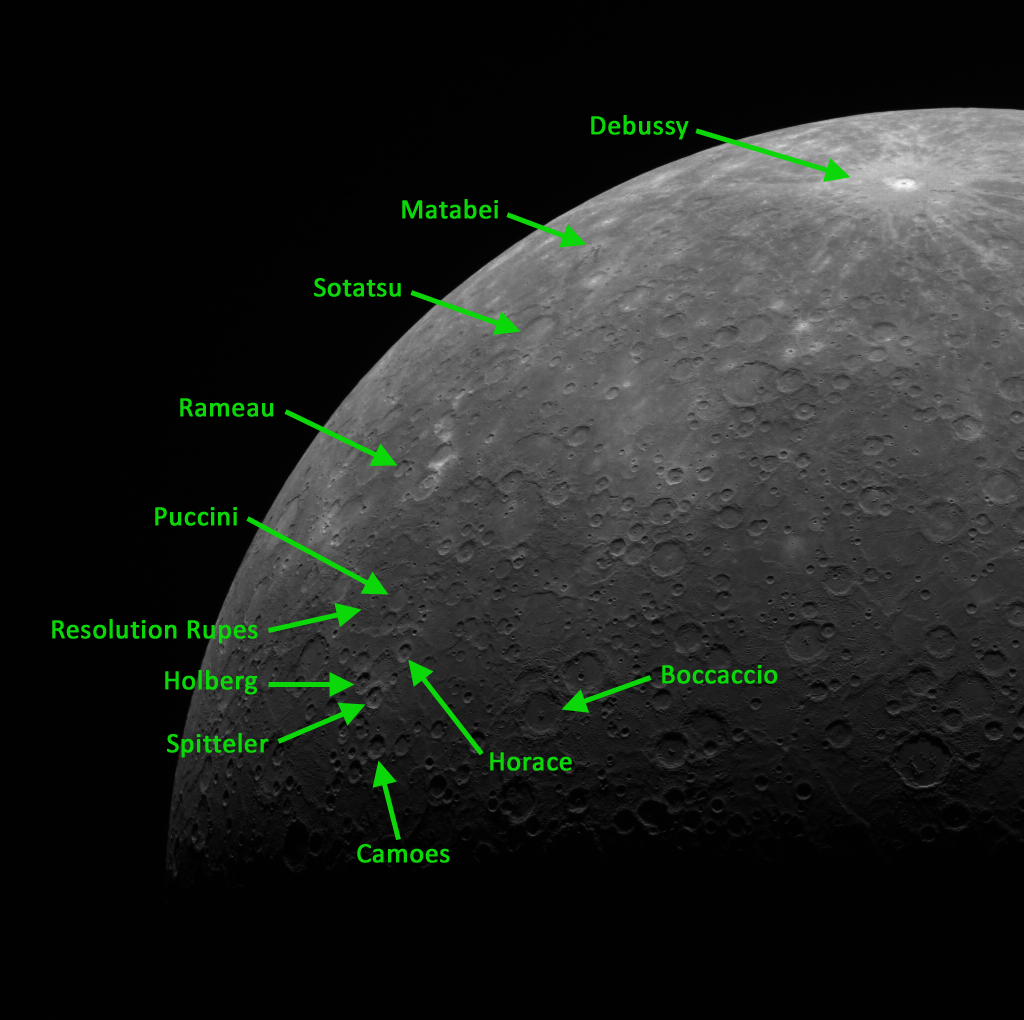

Putting Things into Perspective

While high-resolution images of Mercury’s surface provide invaluable information on Mercury’s geological features and processes, also important is the weekly bird’s-eye view or limb imaging. From this particular perspective, we can see a number of craters, including Debussy, Matabei, Sōtatsu, Rameau, Camões, Boccaccio, Holberg, and Spitteler.

This image was acquired as part of MDIS’s limb imaging campaign. Once per week, MDIS captures images of Mercury’s limb, with an emphasis on imaging the southern hemisphere limb. These limb images provide information about Mercury’s shape and complement measurements of topography made by the Mercury Laser Altimeter (MLA) of Mercury’s northern hemisphere.

The MESSENGER spacecraft is the first ever to orbit the planet Mercury, and the spacecraft’s seven scientific instruments and radio science investigation are unraveling the history and evolution of the Solar System’s innermost planet. Visit the Why Mercury? section of this website to learn more about the key science questions that the MESSENGER mission is addressing. During the one-year primary mission, MDIS is scheduled to acquire more than 75,000 images in support of MESSENGER’s science goals.

Date acquired: September 06, 2011
Image Mission Elapsed Time (MET): 223766422
Image ID: 724516
Instrument: Wide Angle Camera (WAC) of the Mercury Dual Imaging System (MDIS)
WAC filter: 7 (748 nanometers)
Center Latitude: -65.64°
Center Longitude: 339.3° E
Resolution: 2799 meters/pixel
Scale: Mercury’s radius is 2440 km (1516 miles)

These images are from MESSENGER, a NASA Discovery mission to conduct the first orbital study of the innermost planet, Mercury. For information regarding the use of images, see the MESSENGER image use policy.

Credit: NASA/Johns Hopkins University Applied Physics Laboratory/Carnegie Institution of Washington